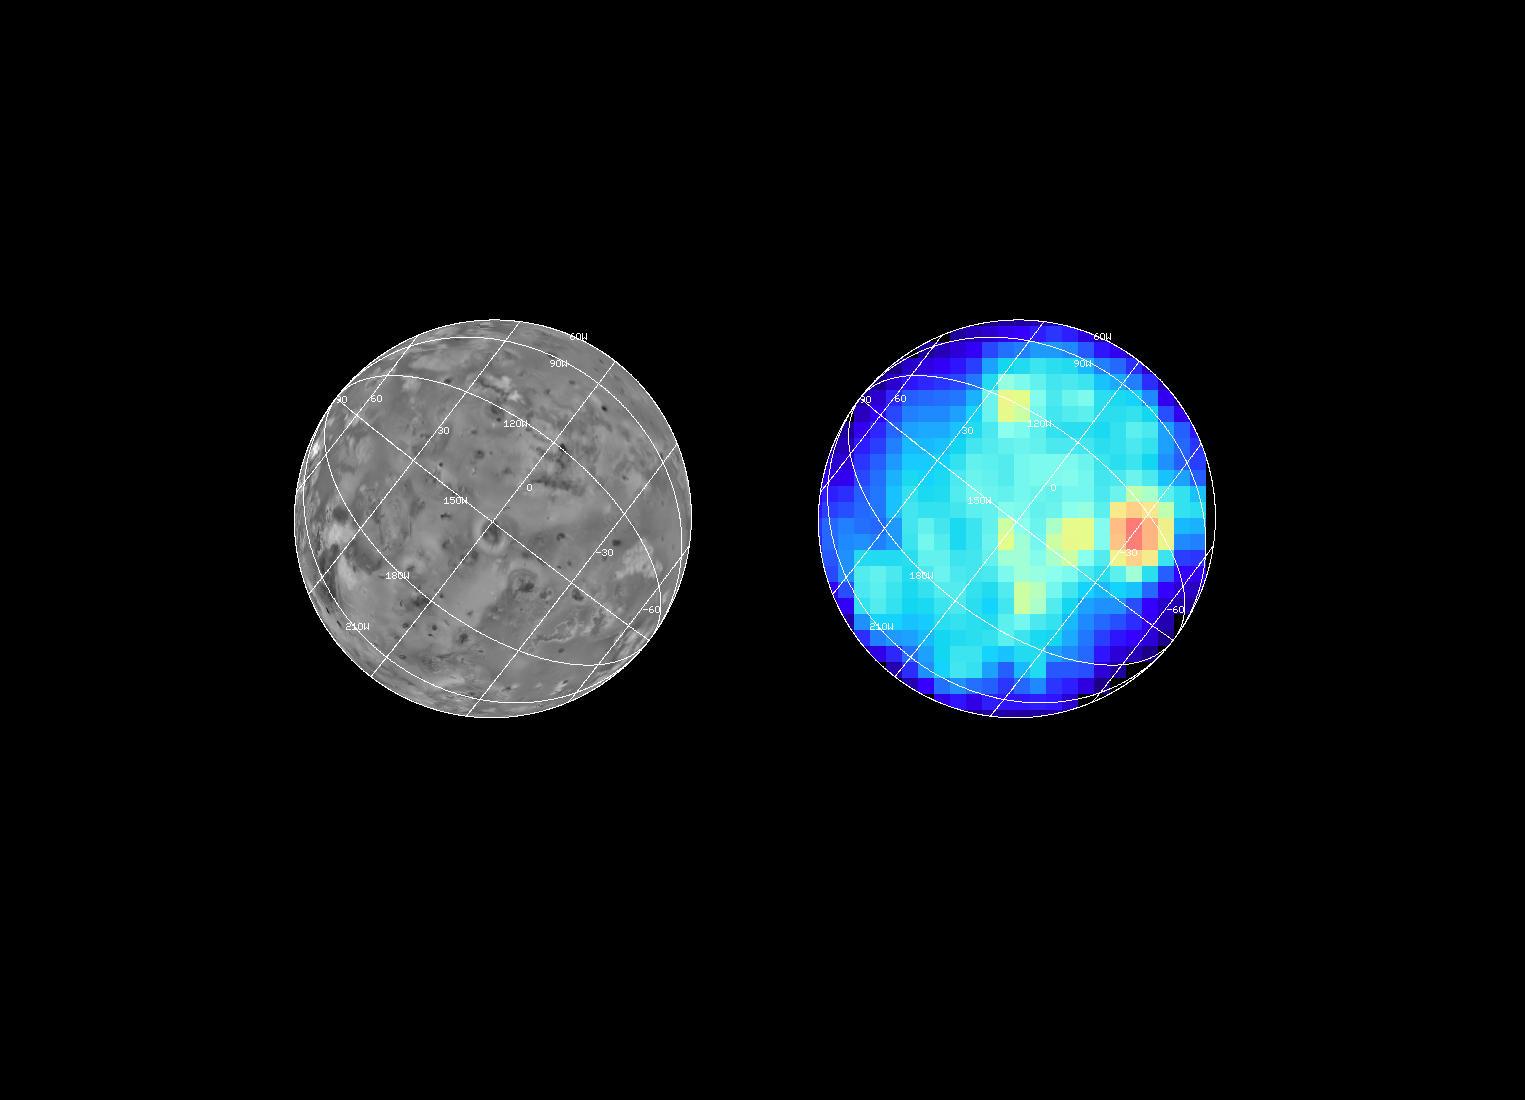

Hotspots on Io During the Ganymede 2 Encounter

The Near Infrared Mapping Spectrometer (NIMS) on the Galileo spacecraft imaged Io at high spectral resolution at a range of 439,000 km (275,000 miles) during the G2 encounter on 6 September 1996. This image shows, on the right, Io as seen by NIMS, centered on 150 W longitude. The image on the left shows the same view point from Voyager data (from the encounters in 1979 and 1980). The NIMS image can be compared to the NIMS hotspot image from the G1 orbit (June 1996) to monitor changes on Io. The most dramatic feature of the G2 image is the hotspot at Malik Patera. Preliminary analysis of the data yields a temperature of at least 1000 K (727 C) for this hotspot, an increase of more than 300 K from the G1 encounter. In the overlap area of the G1 and G2 images all the hotspots seen during the G1 encounter are also seen in the G2 image. Other hotspots were seen, including one at the Pele plume origin site. This image is at the 4 micron band to best view the Malik hotspot. Most of the other hotspots are best seen at longer wavelengths. NIMS is continuing to observe Io to monitor volcanic activity throughout the Galileo mission.

The Jet Propulsion Laboratory, Pasadena, CA manages the mission for NASA’s Office of Space Science, Washington, DC.

Credit: NASA/JPL